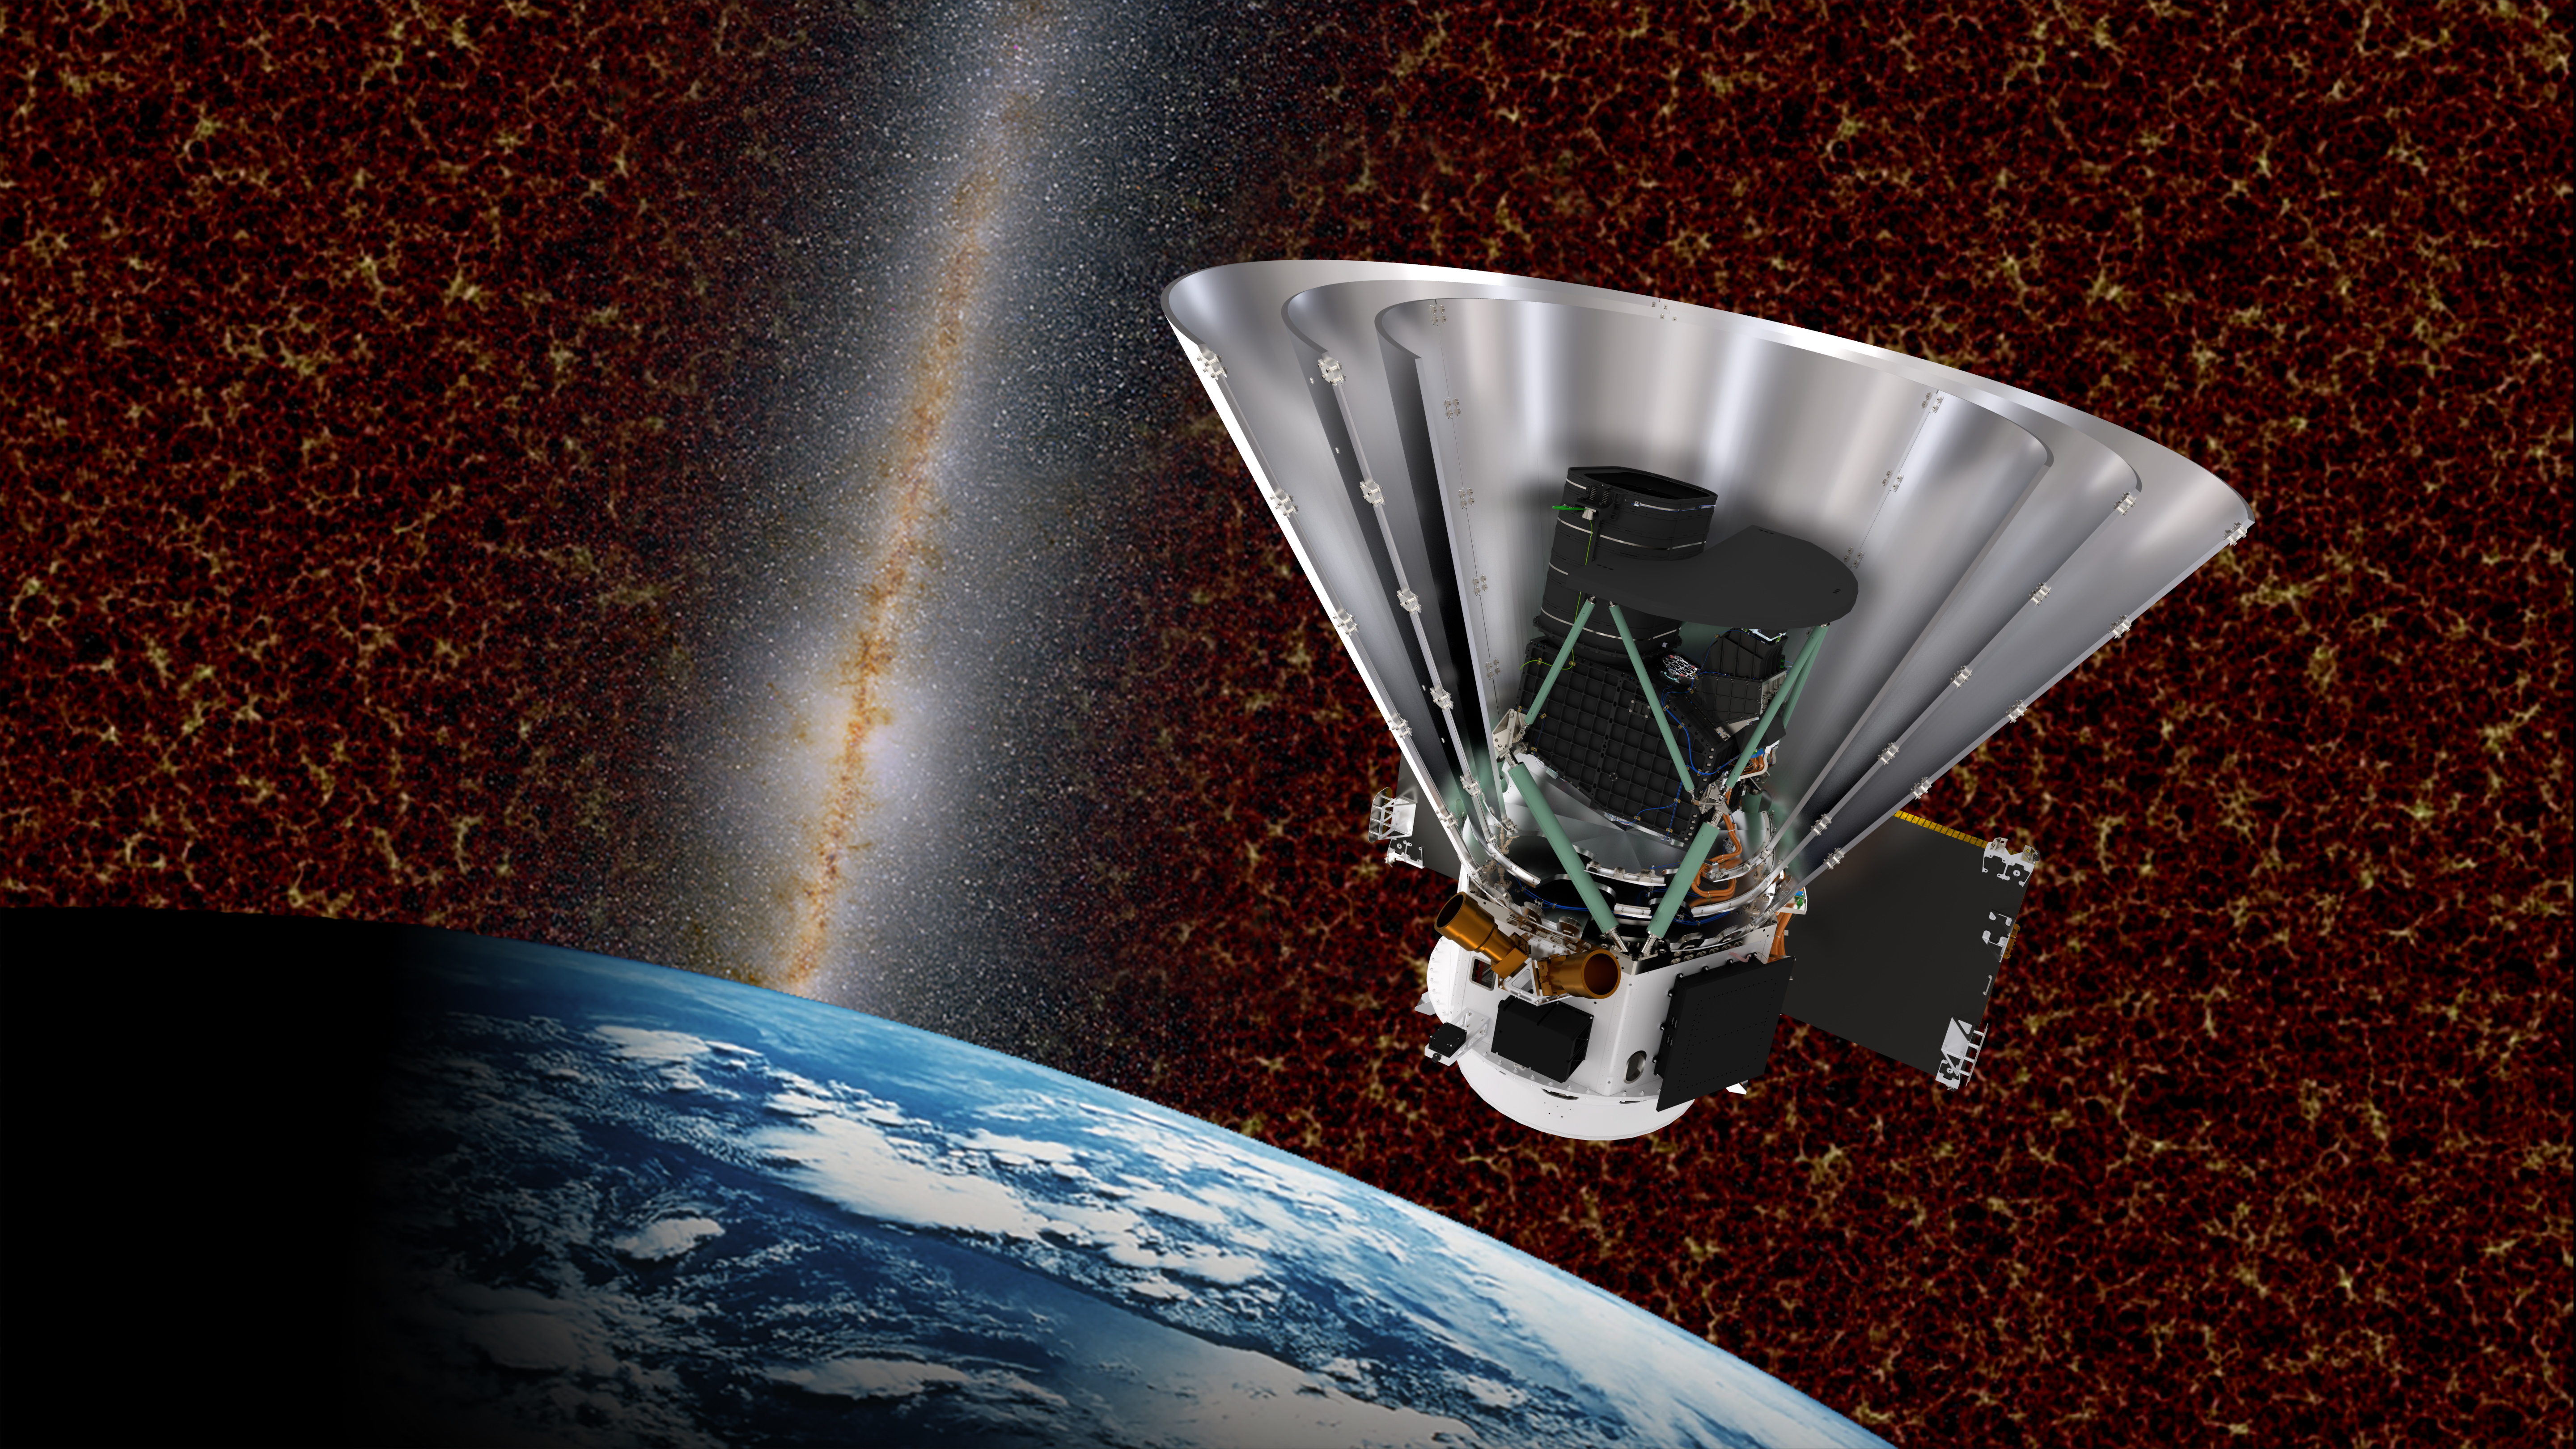

Sectional View of the SPHEREx with Cosmic Structures

Sectional view of the SPHEREx with cosmic structures in the background.

Credit: Courtesy NASA/JPL-Caltech